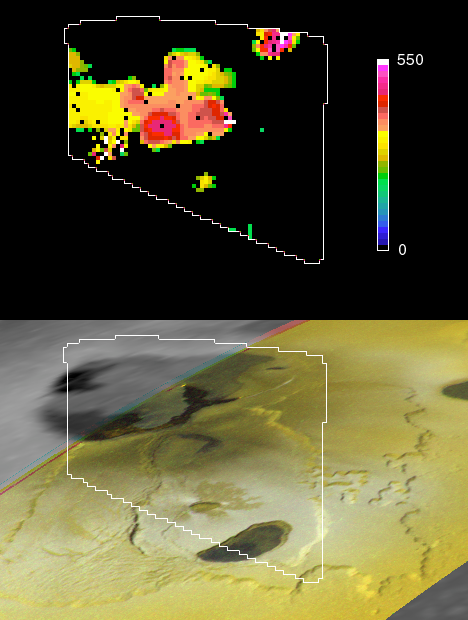

Io’s Tvashtar Area in Infrared: Multiple Lava Flows

New and older lava flows clustered in the Tvashtar region of Jupiter’s moon Io appear as hot spots in a temperature map from NASA’s Galileo spacecraft.

The multiple hot spots indicate continuing shifts in the location of Tvashtar’s eruptions since the region’s volcanic activity was first seen in December 1999.

The temperature map (top) uses infrared observations made during Galileo’s Aug. 6, 2001, flyby of Io. It is shown using landmarks from a February 2000 visible-light image (bottom) that Galileo’s camera recorded of the Tvashtar area of bowl-like depressions in Io’s northern hemisphere. The temperature map comes from Galileo’s near-infrared mapping spectrometer.

Tvashtar has been a very active region since December 1999, when Galileo detected a major eruption from the location marked A (See insert image below). The eruption from A was interpreted as a row of lava fountains. When Galileo flew by Io again in February 2000, the eruption had shifted to the location marked B, where a lava flow shaped like a dolphin’s tail is seen. The temperature map shows that volcanic activity is present at many locations in this region. The highest temperatures are found in the three locations marked x, where new lavas may have recently come to the surface. Temperatures (in Kelvin) displayed in the color bar are lower limits. (The range in Fahrenheit is from 460 degrees below zero to 530 degrees above zero.) Each picture element averages the characteristics of an area about 2 kilometers (1.2 miles) across; smaller patches may be hundreds of degrees higher. The Galileo camera did not obtain a visible-light image of the Tvashtar region during the August 2001 flyby. Based on the locations of the hottest materials detected by Galileo’s near-infrared mapping spectrometer, volcanologists expect that significant surface changes have occurred.

tiff Filejpeg File
The Jet Propulsion Laboratory, a division of the California Institute of Technology in Pasadena, manages the Galileo mission for NASA’s Office of Space Science, Washington, D.C.

Credit: NASA/JPL